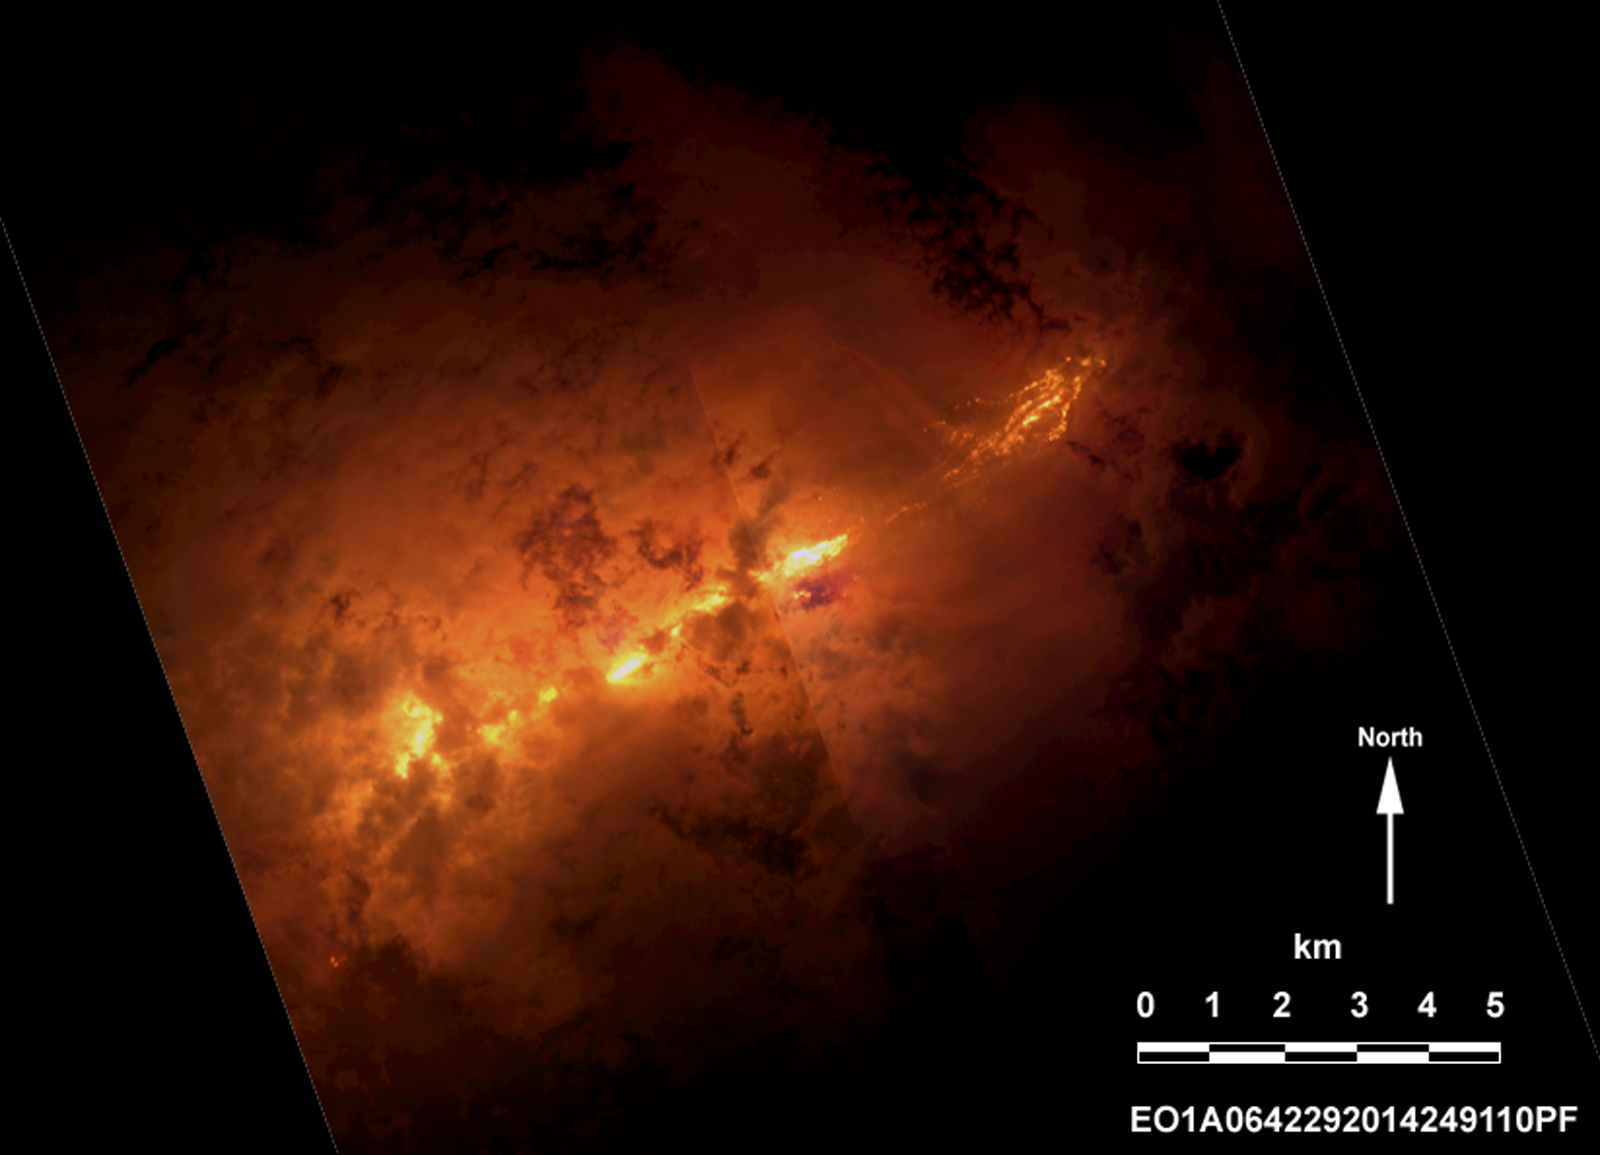

Progress of Icelandic Lava Flows Charted by NASA’s EO-1 Spacecraft

On the night of Sept. 6, 2014, the Advanced Land Imager (ALI) on NASA’s Earth Observing 1 (EO-1) spacecraft observed the ongoing eruption at Holuhraun, Iceland, from an altitude of 438 miles (705 kilometers). Data were collected at a resolution of 98 feet (30 meters) per pixel at different visible and infrared wavelengths.

Although partially covered by clouds, this scene shows the extent of the lava flows that have been erupting from a long fissure over the last week. The front of the lava flows are to the right (east) and extend more than 6.3 miles (10 kilometers) from the vent. The intense radiant energy from the incandescent lava illuminates the clouds and plume from the vent to create this ethereal scene.

The ongoing eruption is being closely monitored by scientists at the Icelandic Meteorological Office and the University of Iceland.

The EO-1 spacecraft is managed by NASA’s Goddard Space Flight Center, Greenbelt, Maryland. EO-1 is the satellite remote-sensing asset used by the EO-1 Volcano Sensor Web (VSW) developed by NASA’s Jet Propulsion Laboratory, Pasadena, California, which is being used to monitor this, and other, volcanic eruptions around the world.

Credit: NASA/JPL-Caltech/GSFC/Ashley Davies